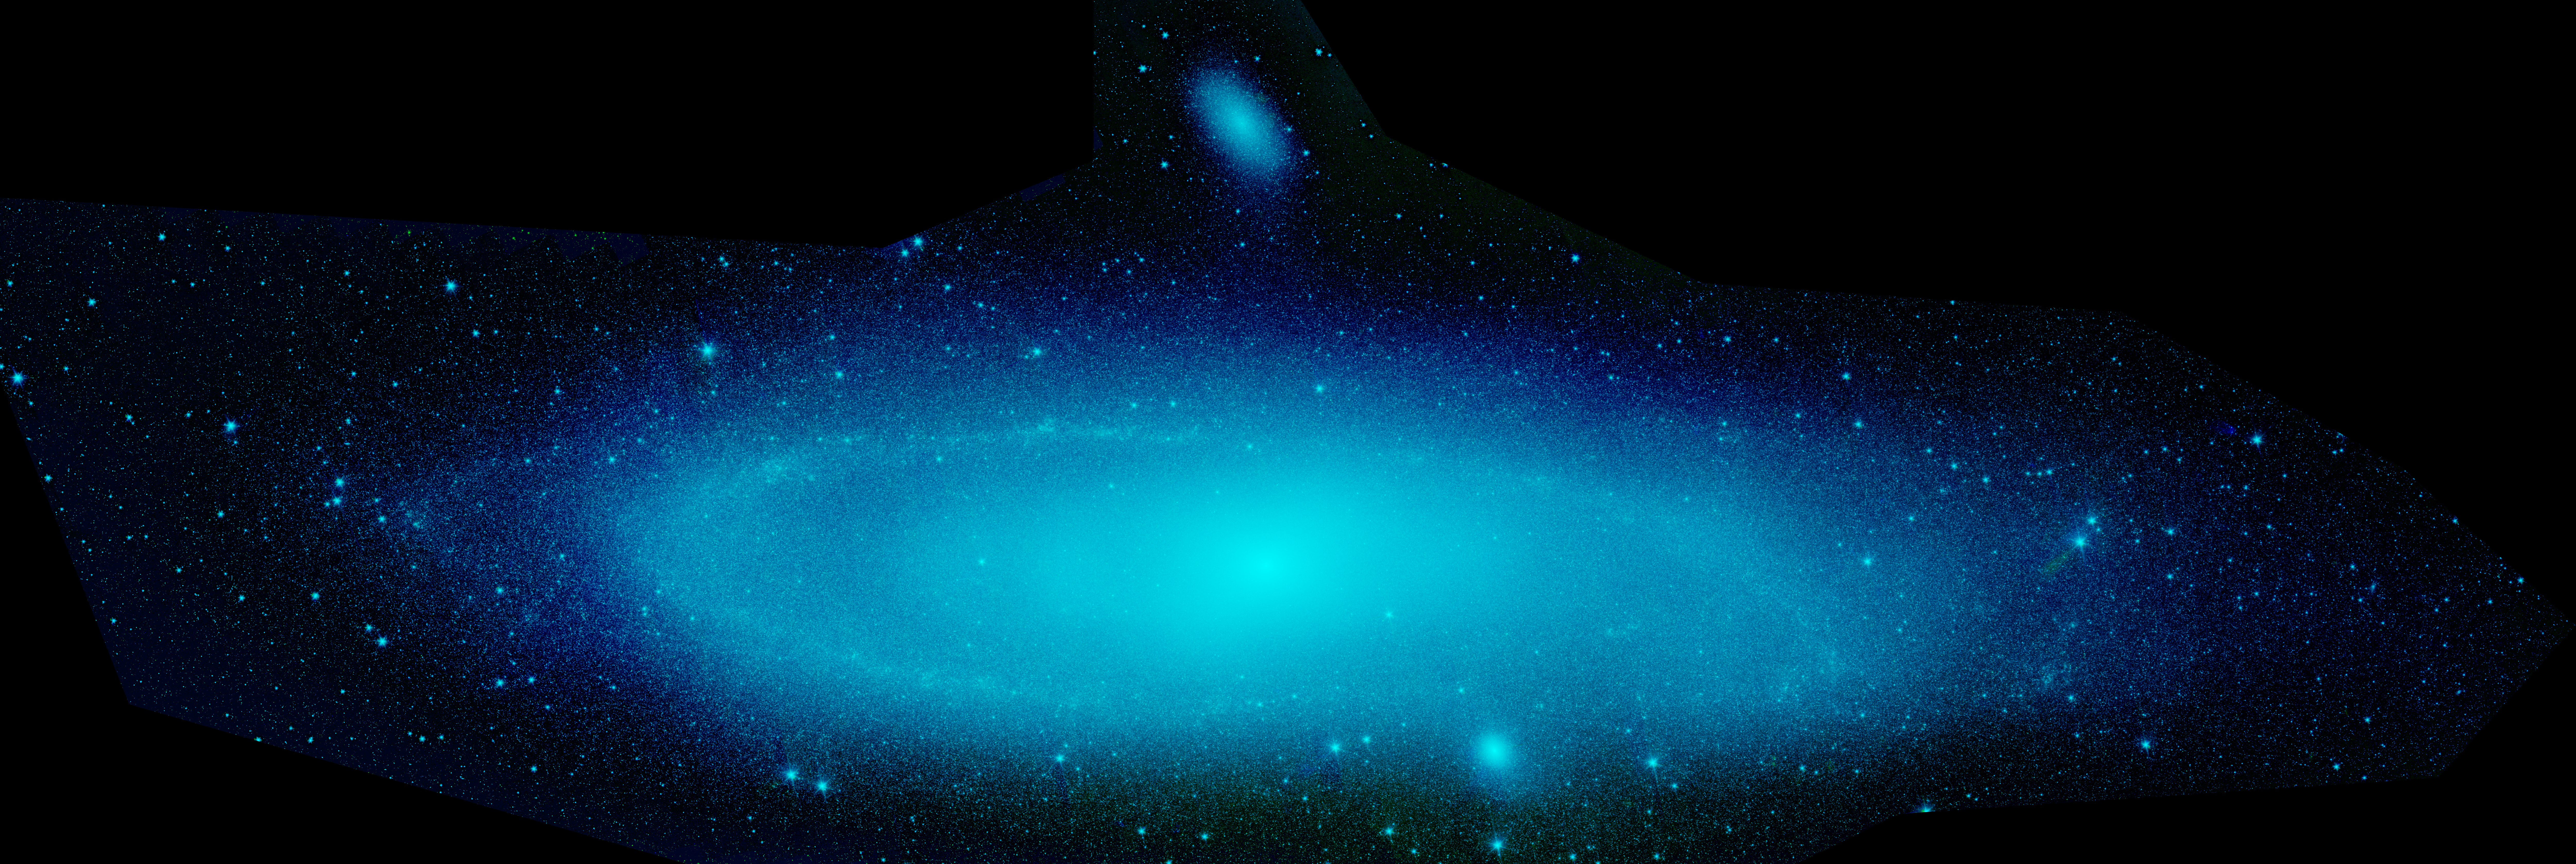

Stars in Andromeda

This infrared composite image from NASA's Spitzer Space Telescope shows the Andromeda galaxy, a neighbor to our Milky Way galaxy. The image highlights the smooth sea of older stars. Spiral galaxies tend to form new stars in their dusty, clumpy arms, while their cores are populated by older stars.

Astronomers used these new images to measure the total infrared brightness of Andromeda. Because the amount of infrared light given off by stars depends on their masses, the brightness measurements provided a novel method for "weighing" the Andromeda galaxy. According to this method, the mass of the stars in Andromeda is about110 billion times that of the sun, which is in agreement with past calculations. This means the galaxy contains about one trillion stars (because most stars are actually less massive than the sun). For comparison, the Milky Way is estimated to hold about 400 billion stars.

A small, companion galaxy called NGC 205 is visible above Andromeda. Another companion galaxy called M32 can also been seen below the galaxy.

The Andromeda galaxy, also known affectionately by astronomers as Messier 31, is located 2.5 million light-years away in the constellation Andromeda. It is the closest major galaxy to the Milky Way, making it the ideal specimen for carefully examining the nature of galaxies. On a clear, dark night, the galaxy can be spotted with the naked eye as a fuzzy blob.

Andromeda's entire disk spans about 260,000 light-years, which means that a light beam would take 260,000 years to travel from one end of the galaxy to the other. By comparison, the Milky Way is about 100,000 light-years across. When viewed from Earth, Andromeda occupies a portion of the sky equivalent to seven full moons.

Because this galaxy is so large, the infrared images had to be stitched together out of about 3,000 separate Spitzer exposures. The light detected by Spitzer's infrared array camera at 3.6 and 4.5 microns is sensitive mostly to starlight and is shown in blue and green, respectively.

Credit: NASA/JPL-Caltech/P. Barmby (Harvard-Smithsonian CfA)